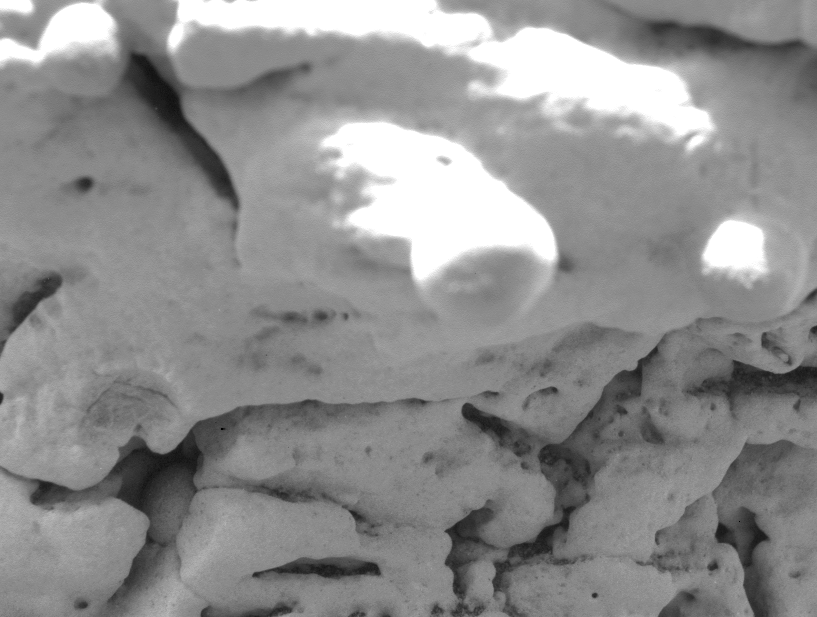

Which Came First? Vug or Spherule?

This image, taken by the microscopic imager onboard the Mars Exploration Rover Opportunity, shows a close-up of the region dubbed “El Capitan,” which lies within the rock outcrop at Meridiani Planum, Mars. In the lower left, a spherule, or sphere-shaped grain, can be seen penetrating the interior of a small cavity called a vug. This “cross-cutting” relationship allows the relative timing of separate events to be established. In this case, the spherule appears to “invade” the vug, and therefore likely post-dates the vug. This suggests that the spherules may have been one of the last features to form within the outcrop.

Credit: NASA/JPL/US Geological Survey